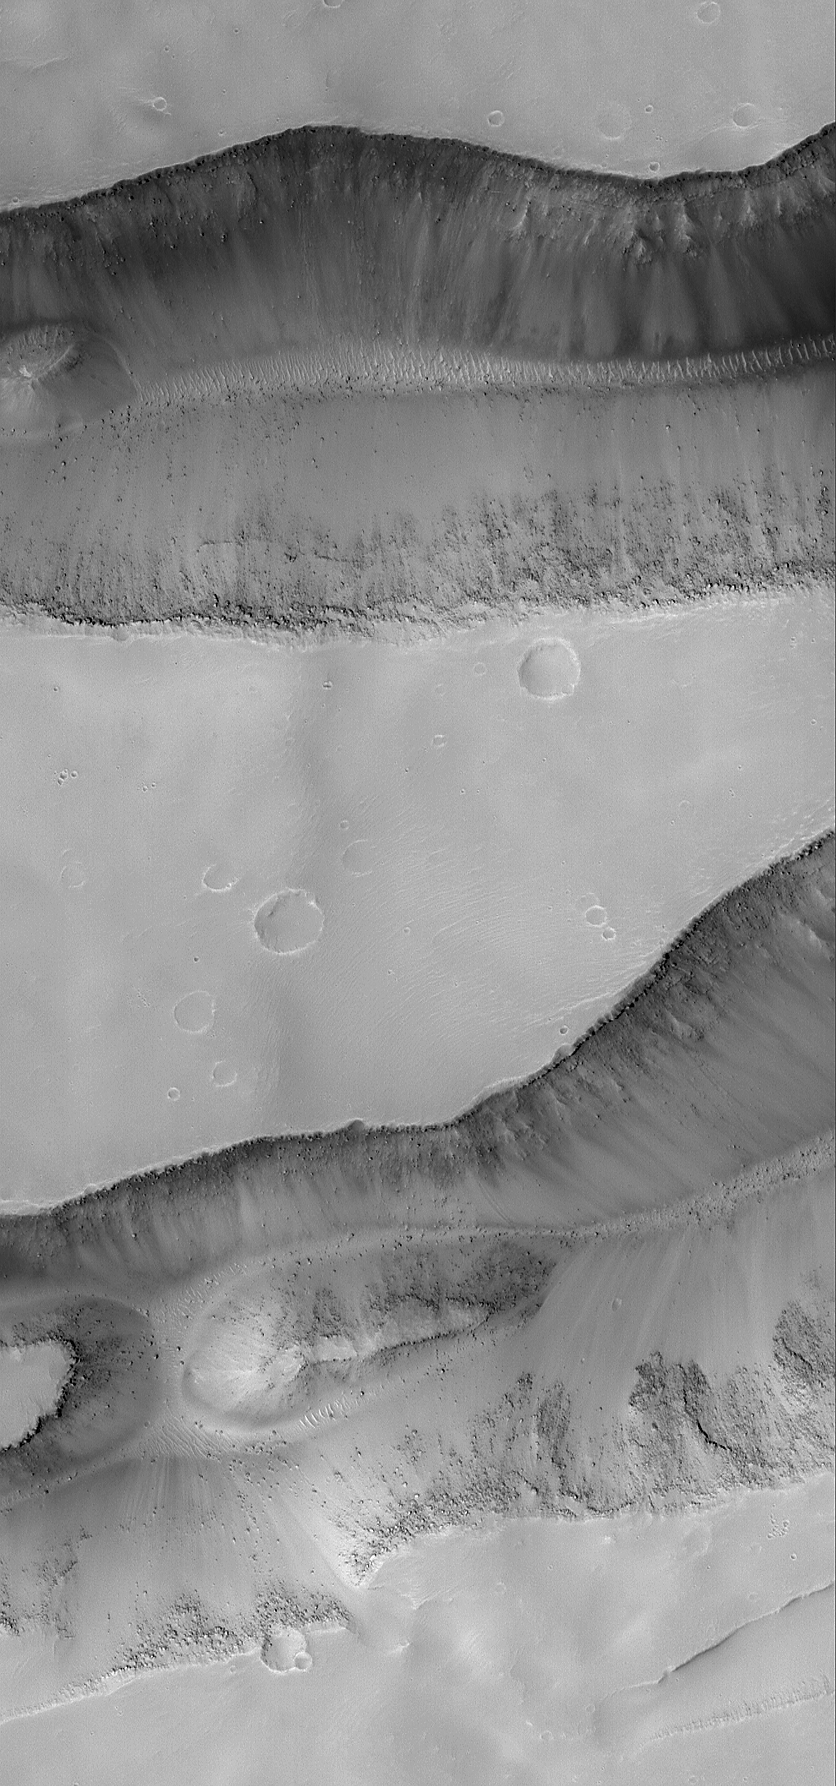

Sirenum Fossae Troughs

07 August 2004
The springtime retreat of the north polar seasonal frost cap is progressing on schedule. This Mars Global Surveyor (MGS) Mars Orbiter Camera (MOC) image shows the state of defrosting north polar sand dunes just three days ago on 3 August 2004. Dark areas on the dunes are patches of bare sand; bright areas are remnants of frost deposited during the previous winter. Summer will arrive on 20 September 2004. These dunes are located near 76.3°N, 263.5°W. Their steepest slopes, known as the slip face of each dune, point toward the northeast (upper right), indicating wind transport of sand from the southwest (lower left). The image covers an area about 3 km (1.9 mi) across and is illuminated by sunlight from the lower left.

Credit: NASA/JPL/Malin Space Science Systems